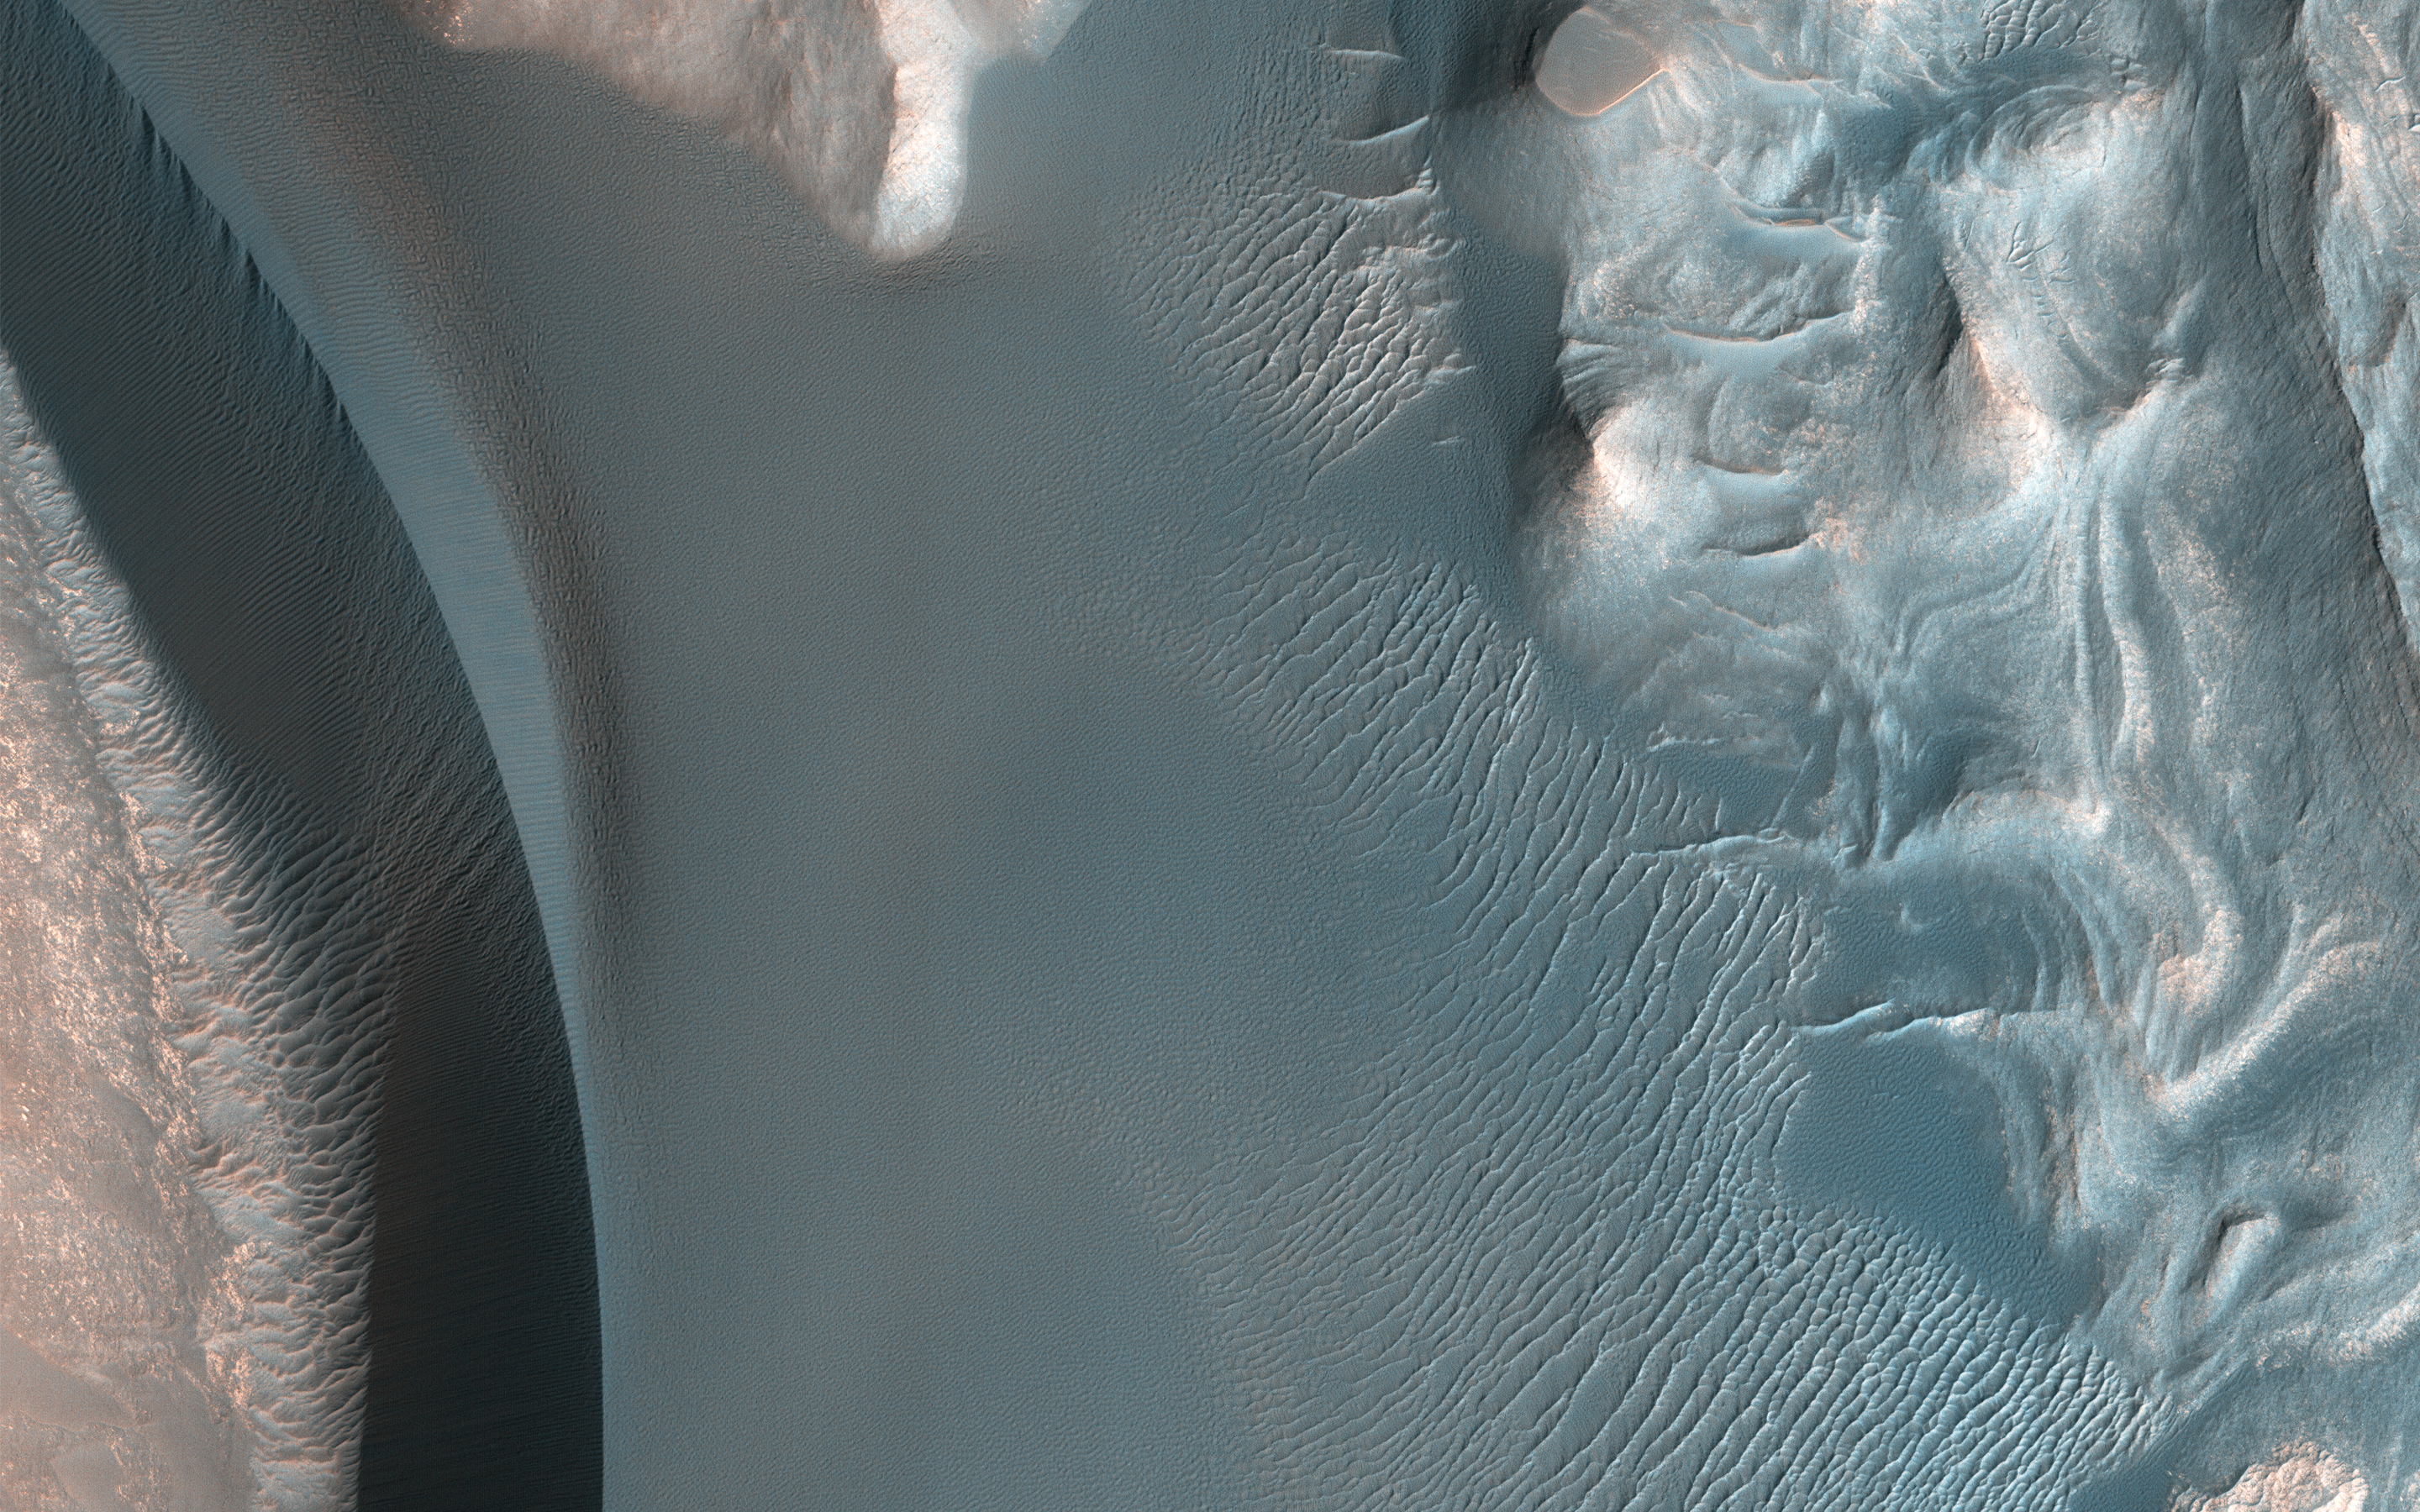

Summit Dunes and Their Sand Sources

The ultimate origin of the sediment that forms Martian dunes has long been debated. While sand dunes on Earth are primarily sourced by quartz-bearing components of granitic continental crust, it’s often suggested that sand on Mars derives from eroded volcanic flows or sedimentary deposits, but exact sources are often vague.

This image reveals a unique situation where this small dune field occurs along the summit of the large 1-mile-tall mound near the center of Juventae Chasma. The layered mound slopes are far too steep for dunes to climb, and bedform sand is unlikely to come from purely airborne material. Instead, the mound’s summit displays several dark-toned, mantled deposits that are adjacent to the dunes and appear to be eroding into fans of sandy material.

Along with local HiRISE images, spectral data from other instruments on MRO have confirmed such units are likely to be the sand source for these mound summit dunes and reveal how landscape evolution on Mars might occur.

The map is projected here at a scale of 25 centimeters (9.8 inches) per pixel. [The original image scale is 27.8 centimeters (10.9 inches) per pixel (with 1 x 1 binning); objects on the order of 83 centimeters (32.7 inches) across are resolved.] North is up.

The University of Arizona, Tucson, operates HiRISE, which was built by Ball Aerospace & Technologies Corp., Boulder, Colorado. NASA’s Jet Propulsion Laboratory, a division of Caltech in Pasadena, California, manages the Mars Reconnaissance Orbiter Project for NASA’s Science Mission Directorate, Washington.

Credit: NASA/JPL-Caltech/Univ. of Arizona